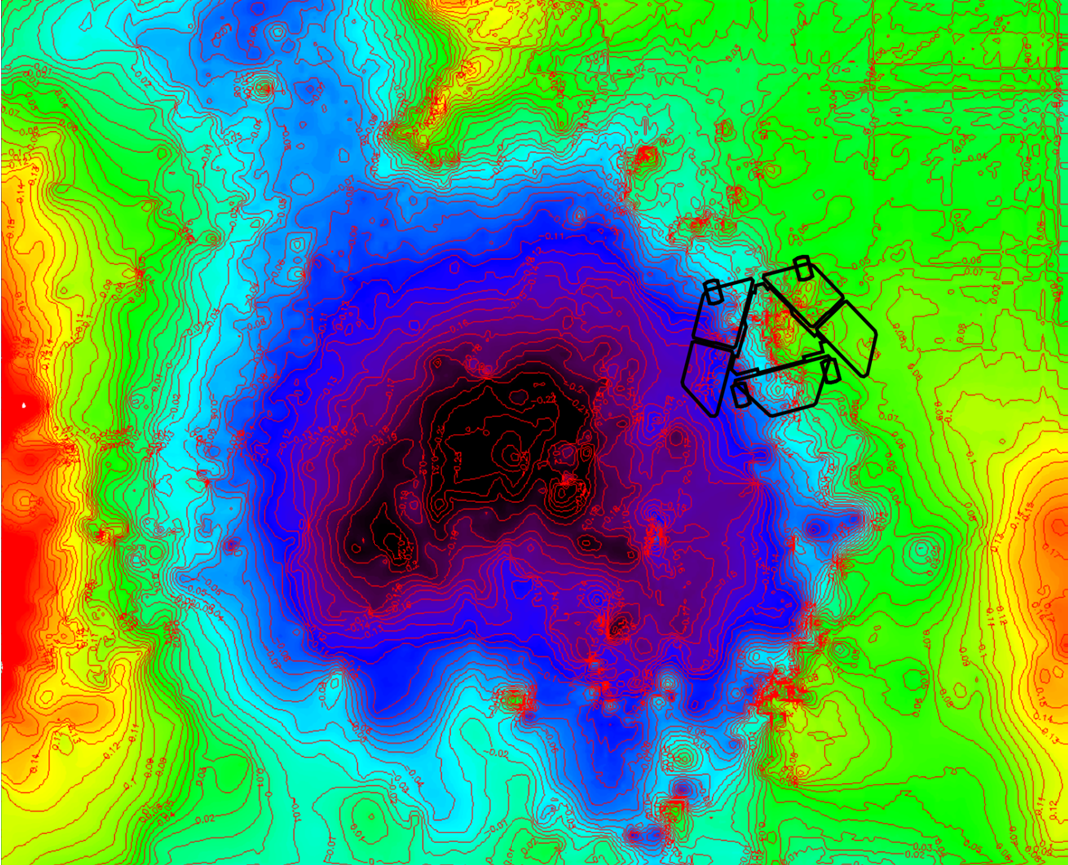

Adjusted Local Topography Map of Spirit’s Surroundings

A depression called “Scamander Crater,” about 8 meters (26 feet) wide and 25 centimeters (10 inches) deep, dominates the terrain near NASA’s Mars Exploration Rover Spirit in this map that emphasizes local topography by removing the regional tilt to the northwest.

The total relief indicated by the color differences is about half a meter (20 inches) from the higher ground (color coded red) to the lower ground (color coded black). The map covers an area 12 meters (39 feet) wide from west to east. North is to the top.

The topographic information was generated from stereo image data using exposures taken by Spirit’s navigation camera during the 1,870th Martian day, or sol, of the rover’s mission on Mars (April 7, 2009). At that time, Spirit had not yet reached the rover location indicated on the map. The indicated position is at a site called “Troy,” where Spirit became embedded by the end of April and remained for more than six months. From its embedded position, the rover used its robotic arm to examine the patch of bright soil it had exposed, called “Ulysses.”

The map indicates that Spirit is situated with its left wheels within the crater and right wheels outside the crater. Rover-team scientists hypothesize that the left wheels broke through a thin, sulfate-rich crust and encountered underlying loose sulfate sands that fill the crater.

Credit: NASA/JPL-Caltech/Ohio State University